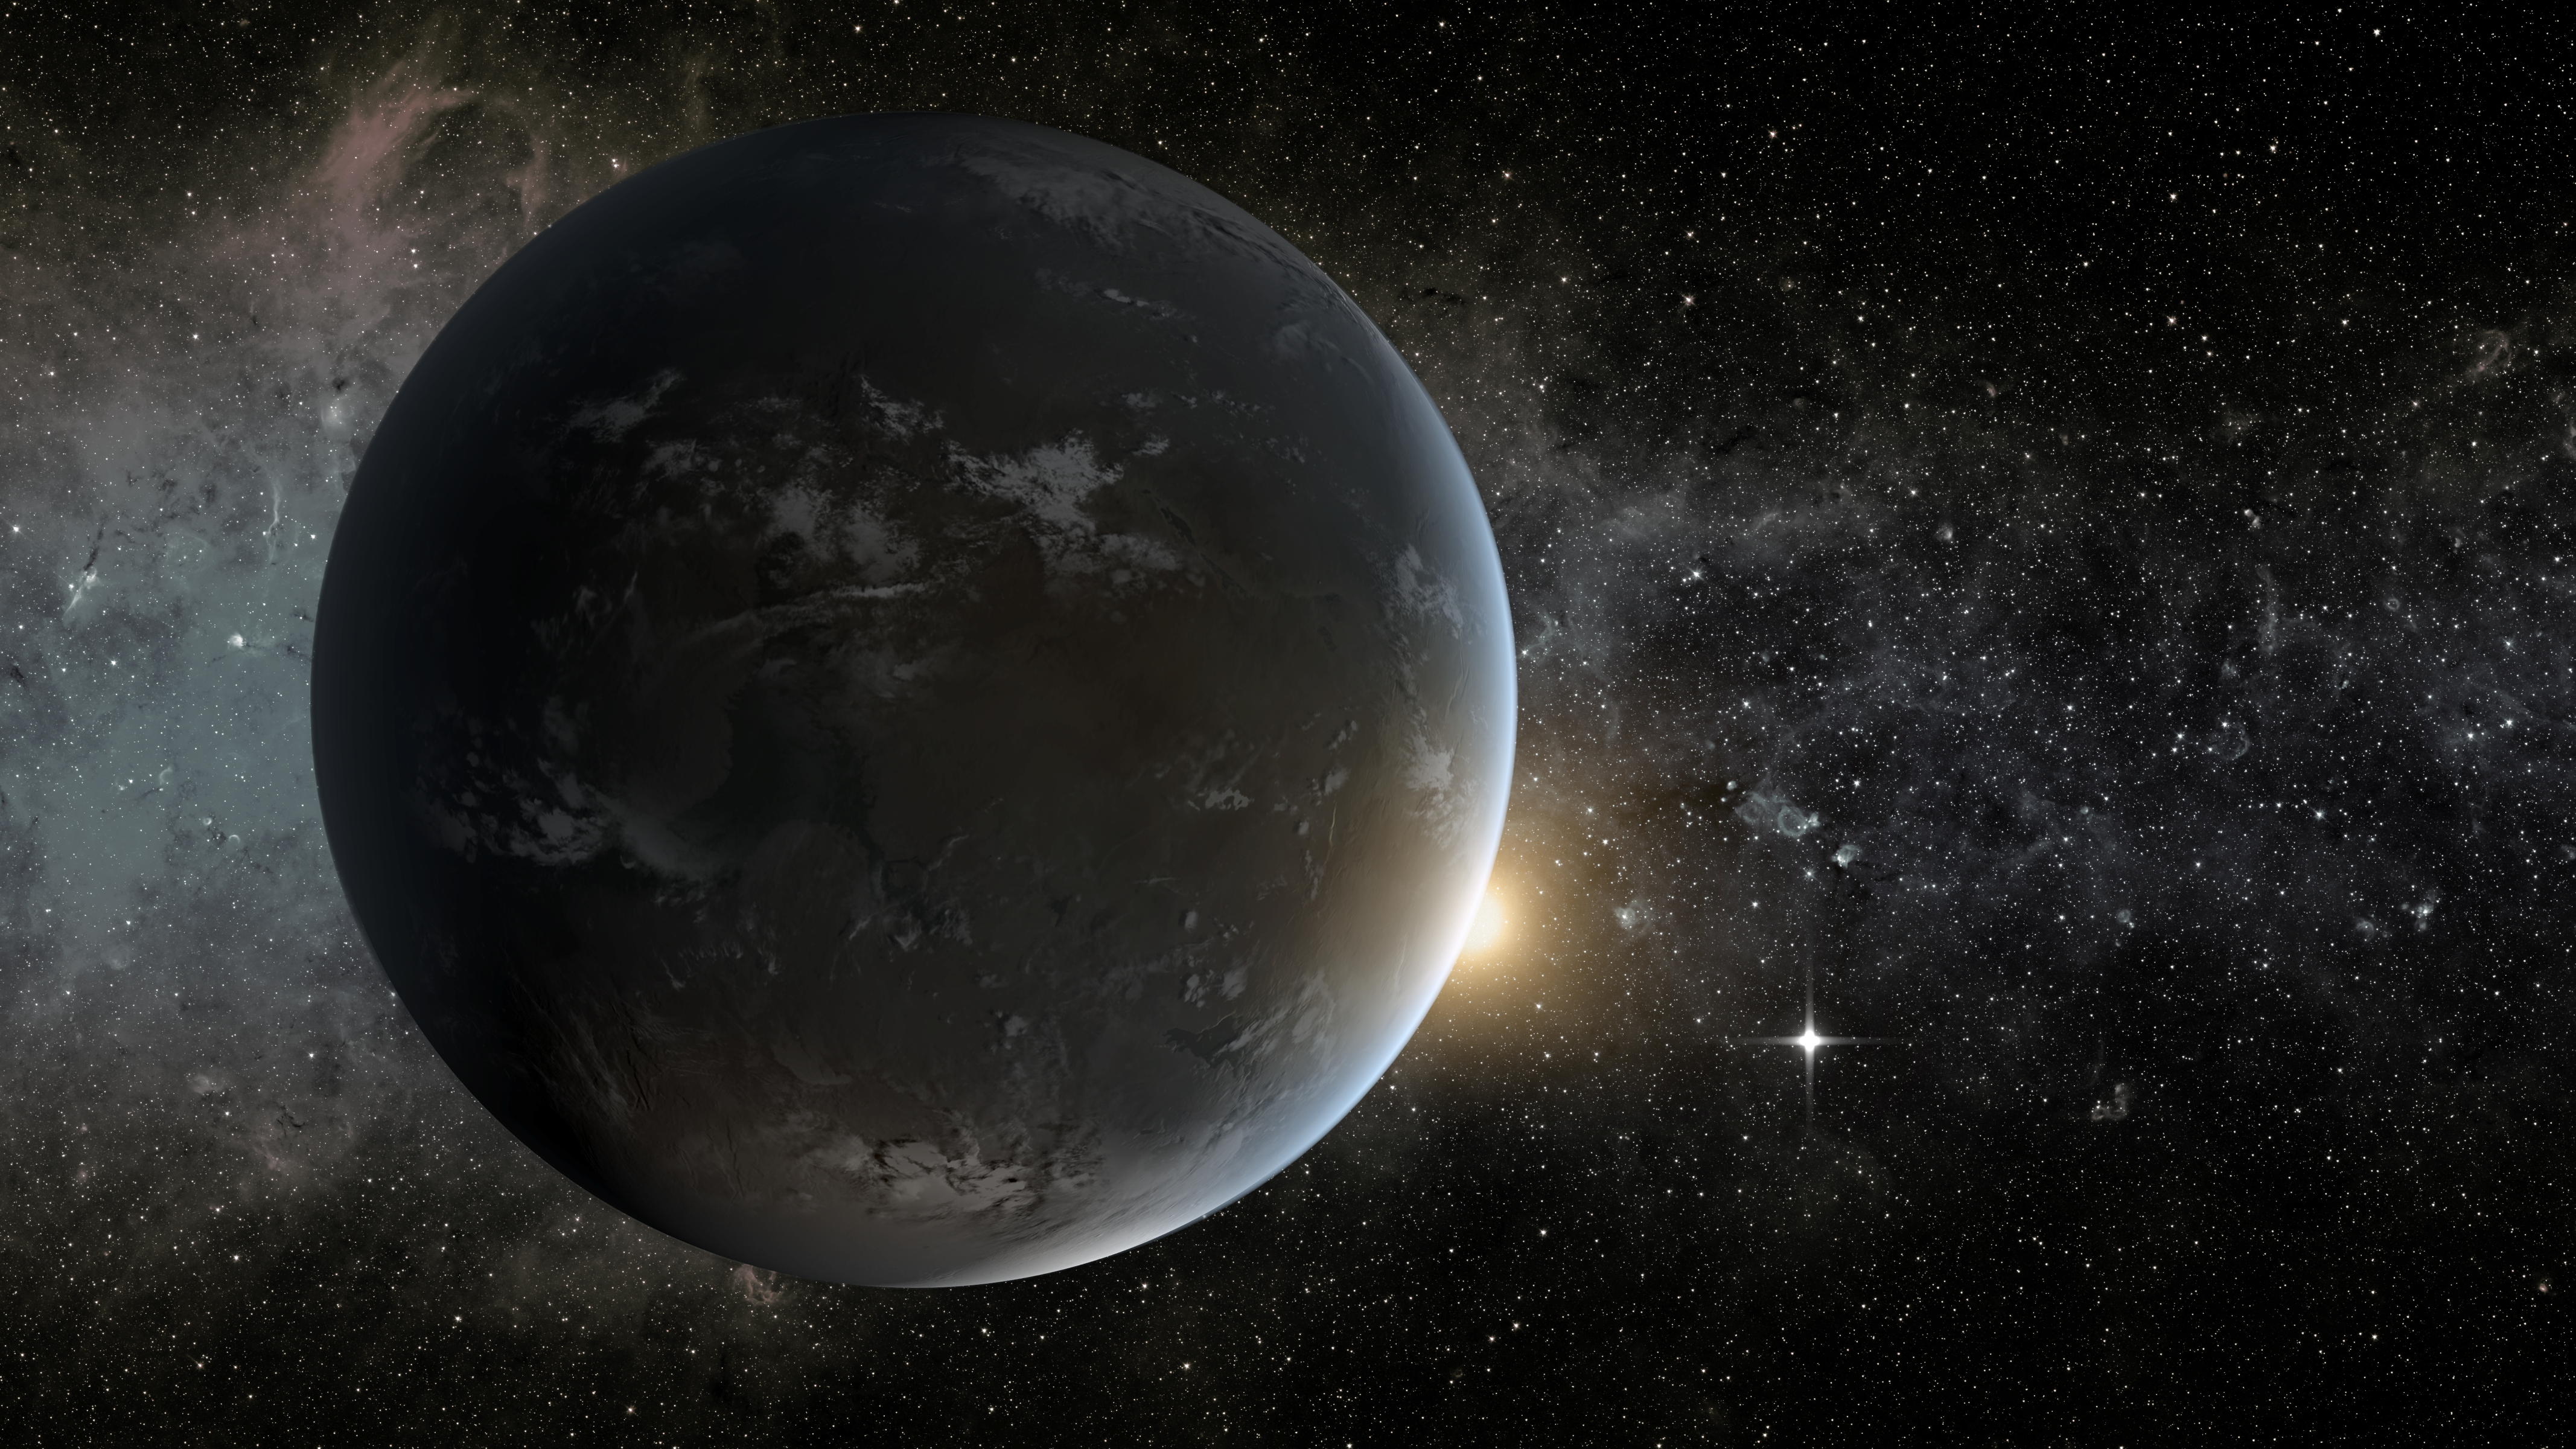

Morning Star (Artist Concept)

This artist’s concept depicts in the foreground planet Kepler-62f, a super-Earth-size planet in the habitable zone of its star, which is seen peeking out from behind the right edge of the planet. The small shining object farther to the right is Kepler-62e, which orbits on the inner edge of the habitable zone of the star, and is roughly 60 percent larger than Earth. If someday in the distant future, we landed on the right spot on Kepler-62f, just before “sunrise,” we’d be treated to a lovely view of Kepler-62e as a “morning star” much like Venus often appears for us on Earth.

Kepler-62f is NASA’s Kepler mission’s smallest habitable zone planet found yet, but its star, located about 1,200 light-years from Earth in the constellation Lyra, is smaller, cooler, and older than the sun. Kepler-62f orbits every 267 days and is roughly 40 percent larger than Earth in size. Although the size of Kepler-62f is known, its mass and composition are not. However, based on previous exoplanet discoveries of similar size that are rocky, scientists are able to determine its mass by association.

NASA’s Ames Research Center in Moffett Field, Calif., manages Kepler’s ground system development, mission operations and science data analysis. JPL managed the Kepler mission’s development.

Credit: NASA/Ames/JPL-Caltech